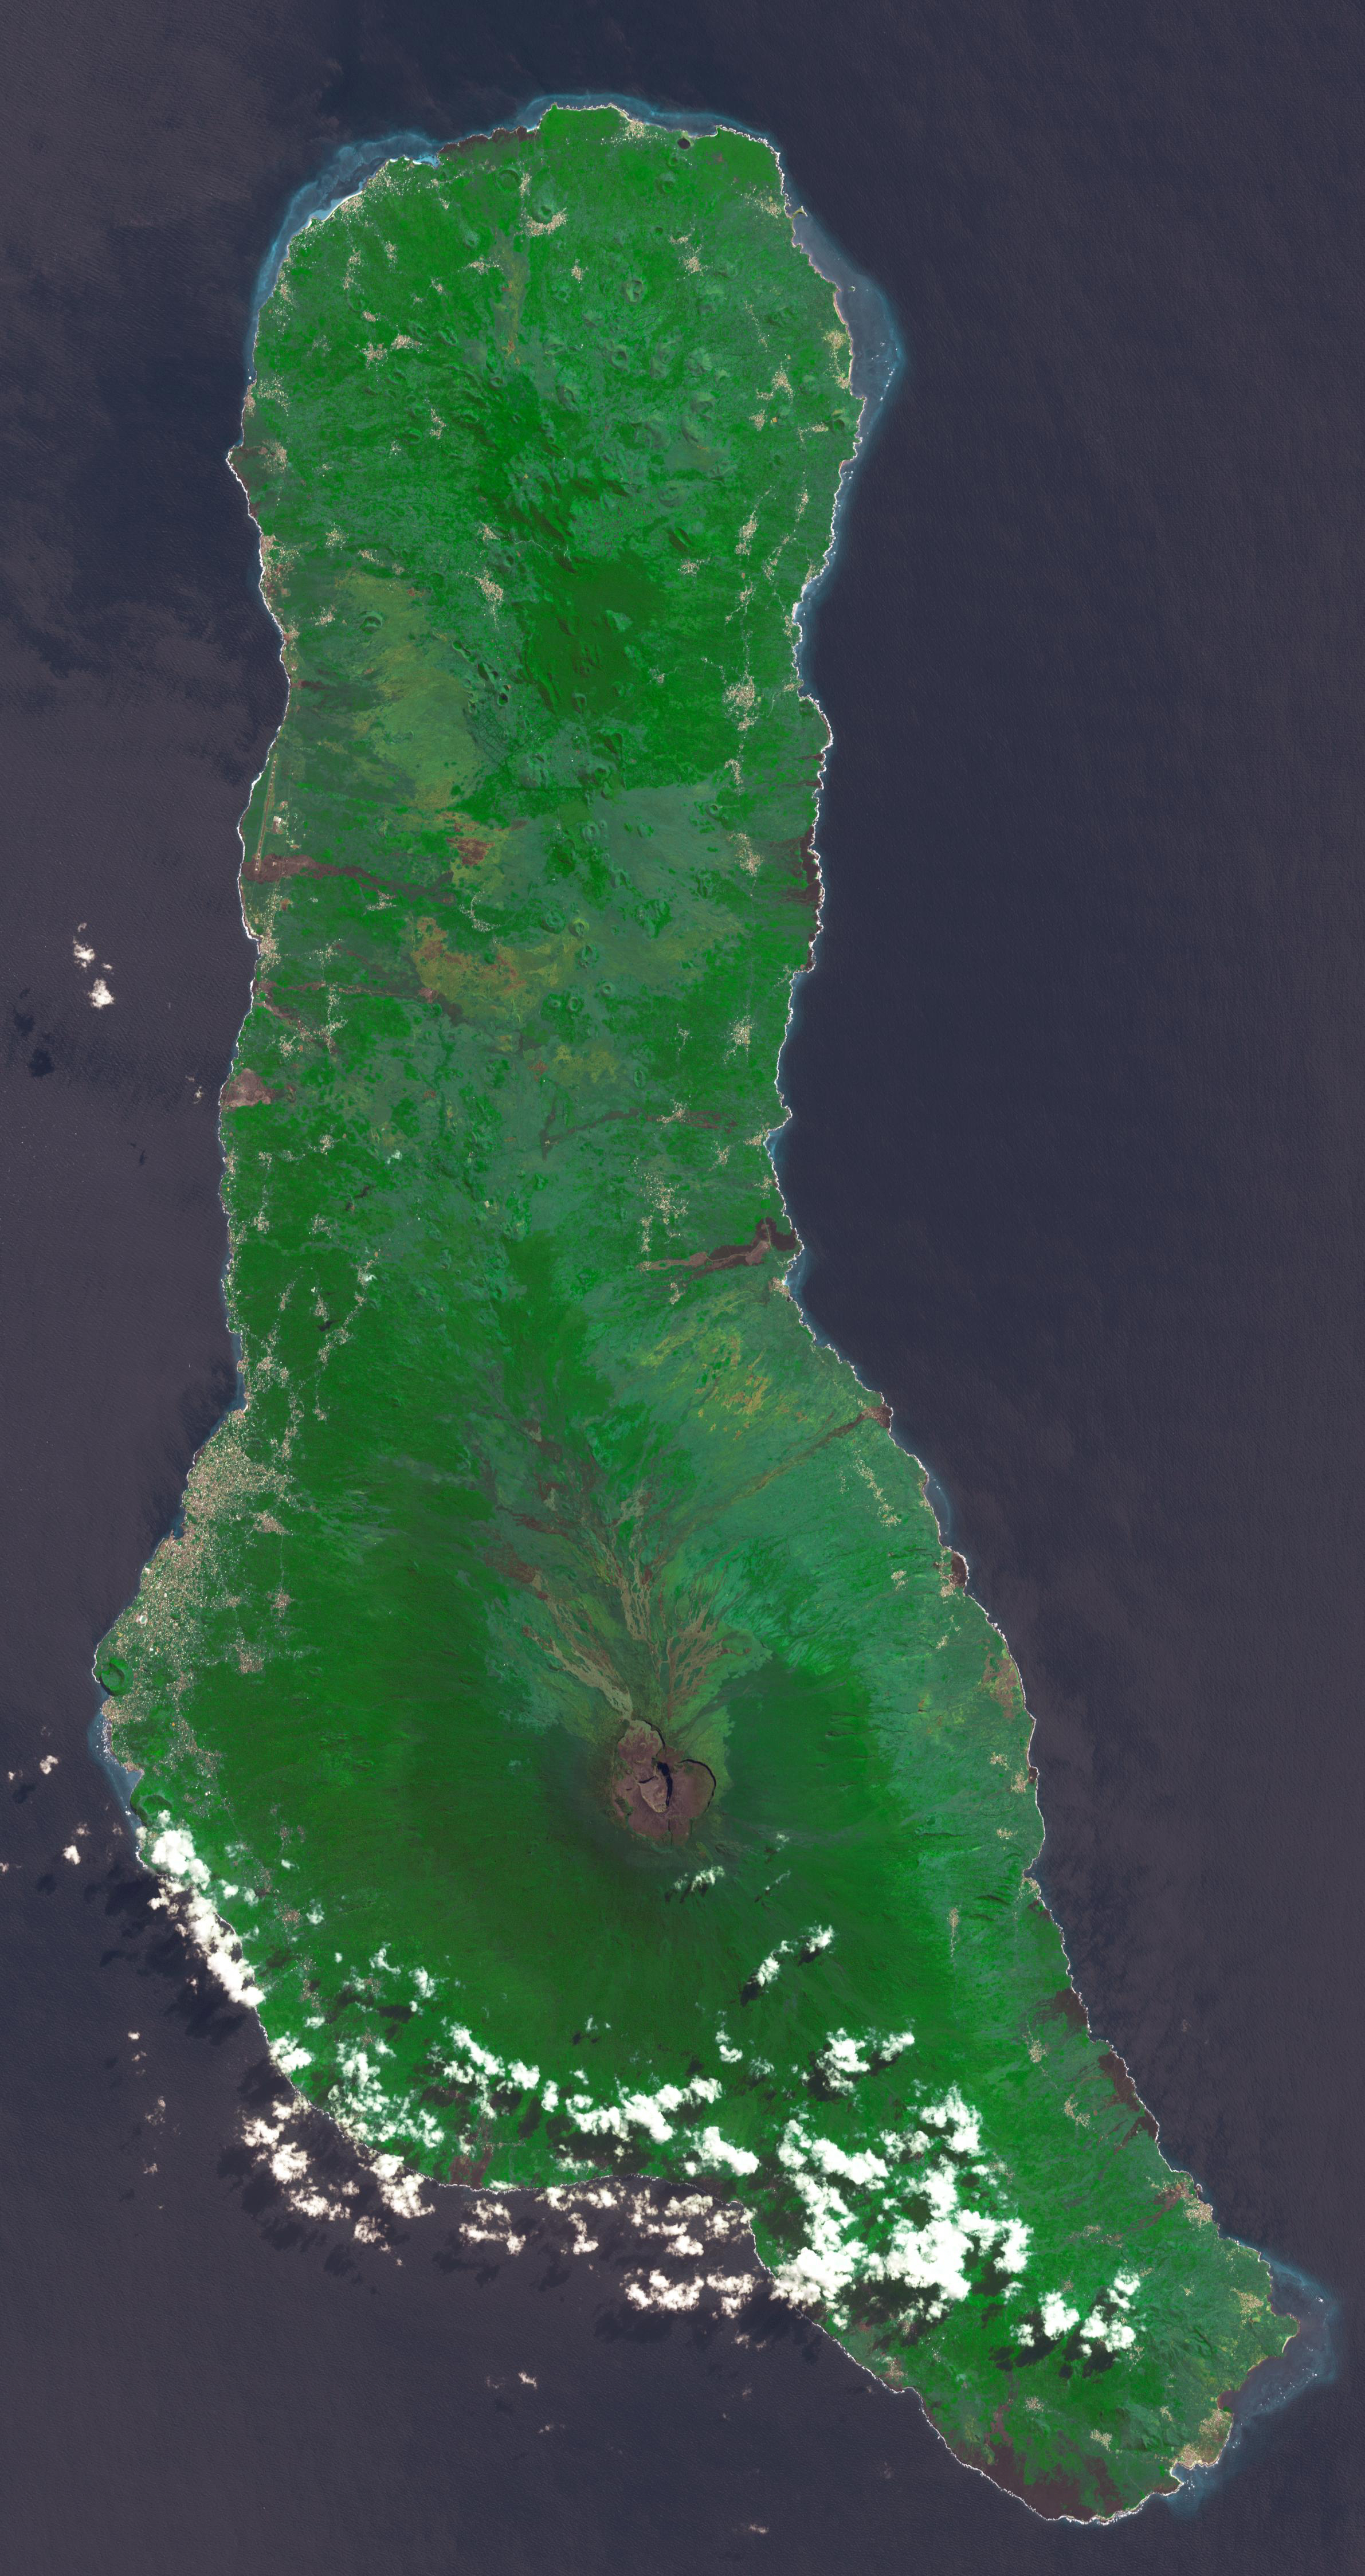

Union of the Comoros

Grande Comore is the largest island of the Union of the Comoros, an island nation located in the Mozambique Channel northwest of Madagascar. The nation was granted independence from France in 1975, and became the Federated Islamic Republic of the Comoro Islands. In 2001, the government reformed as the Union of the Comoros. The three islands making up the country are all of volcanic origin, and Grande Comore is still volcanically active. The image was acquired June 22, 2022, covers an area of 25.7 by 67.4 km, and is located at 11.7 degrees south, 43.3 degrees east.

With its 14 spectral bands from the visible to the thermal infrared wavelength region and its high spatial resolution of about 50 to 300 feet (15 to 90 meters), ASTER images Earth to map and monitor the changing surface of our planet. ASTER is one of five Earth-observing instruments launched Dec. 18, 1999, on Terra. The instrument was built by Japan’s Ministry of Economy, Trade and Industry. A joint U.S./Japan science team is responsible for validation and calibration of the instrument and data products.

The broad spectral coverage and high spectral resolution of ASTER provides scientists in numerous disciplines with critical information for surface mapping and monitoring of dynamic conditions and temporal change. Example applications are monitoring glacial advances and retreats; monitoring potentially active volcanoes; identifying crop stress; determining cloud morphology and physical properties; wetlands evaluation; thermal pollution monitoring; coral reef degradation; surface temperature mapping of soils and geology; and measuring surface heat balance.

The U.S. science team is located at NASA’s Jet Propulsion Laboratory in Pasadena, Calif. The Terra mission is part of NASA’s Science Mission Directorate, Washington.

Credit: NASA/METI/AIST/Japan Space Systems, and U.S./Japan ASTER Science Team